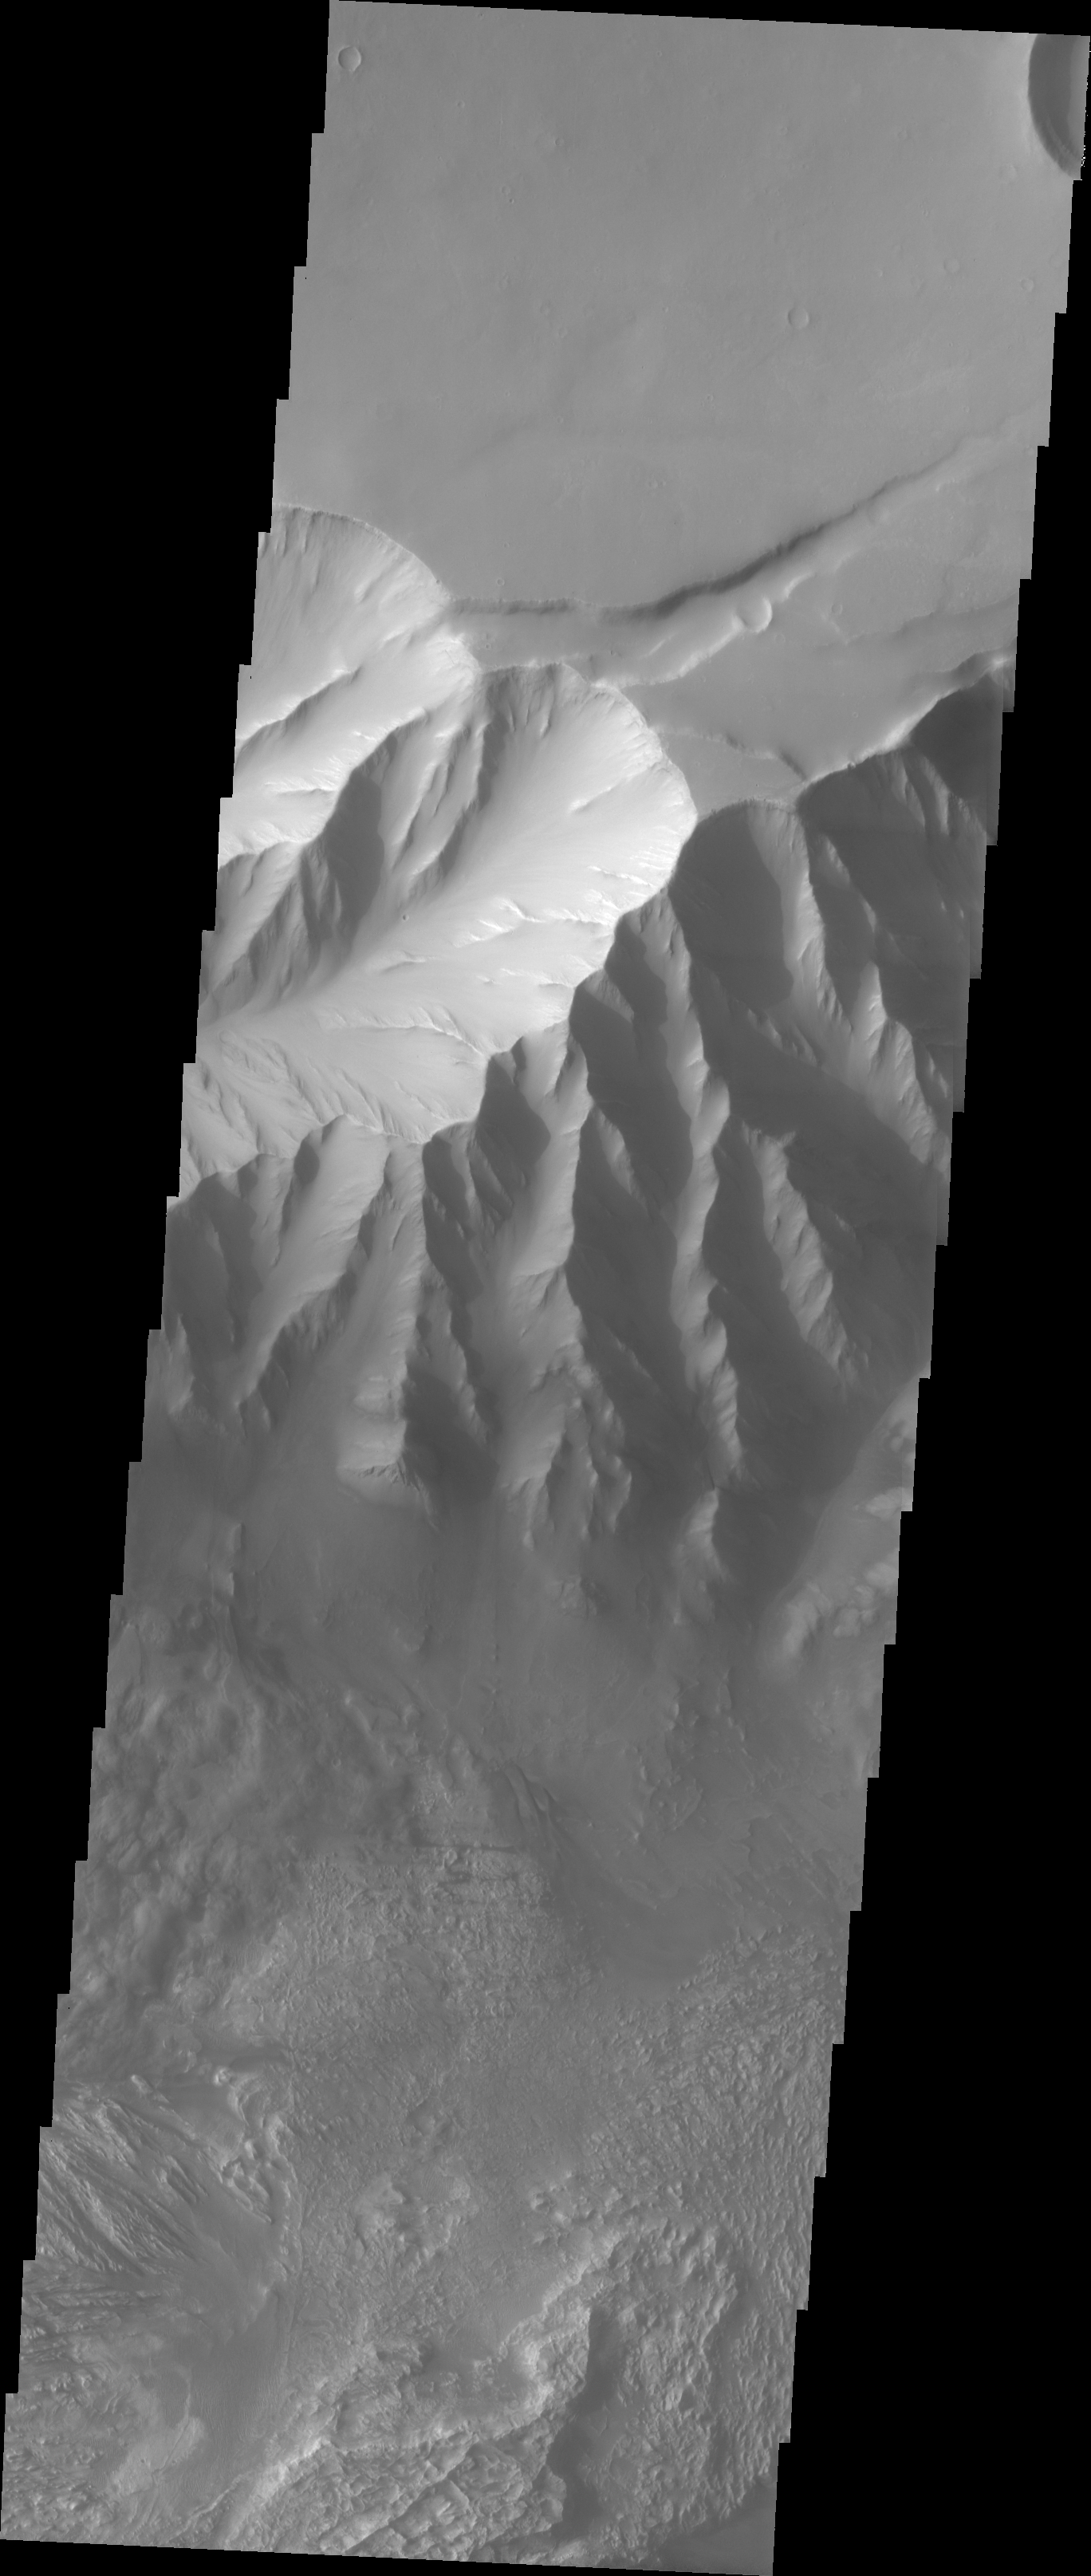

Candor Chasma Rim

The Odyssey spacecraft has taken some great pictures of Valles Marineris, the largest canyon in the solar system. If this canyon were on Earth, it would stretch from New York to Los Angeles. For the next several weeks, the Image of the Day will tour some of the canyons that make up this vast system. We will start with Ius Chasma in the west, and end with Coprates Chasma to the east. For more information on Vallis Marineris, please see http://mars.jpl.nasa.gov/mep/science/vm.html.

This image shows the northern rim of Candor Chasma. Dunes and wind-shaped surfaces are very common in this area.

Image information: VIS instrument. Latitude -4.7, Longitude 284.3 East (75.7 West). 19 meter/pixel resolution.

Note: this THEMIS visual image has not been radiometrically nor geometrically calibrated for this preliminary release. An empirical correction has been performed to remove instrumental effects. A linear shift has been applied in the cross-track and down-track direction to approximate spacecraft and planetary motion. Fully calibrated and geometrically projected images will be released through the Planetary Data System in accordance with Project policies at a later time.

NASA’s Jet Propulsion Laboratory manages the 2001 Mars Odyssey mission for NASA’s Office of Space Science, Washington, D.C. The Thermal Emission Imaging System (THEMIS) was developed by Arizona State University, Tempe, in collaboration with Raytheon Santa Barbara Remote Sensing. The THEMIS investigation is led by Dr. Philip Christensen at Arizona State University. Lockheed Martin Astronautics, Denver, is the prime contractor for the Odyssey project, and developed and built the orbiter. Mission operations are conducted jointly from Lockheed Martin and from JPL, a division of the California Institute of Technology in Pasadena.

Credit: NASA/JPL/Arizona State University